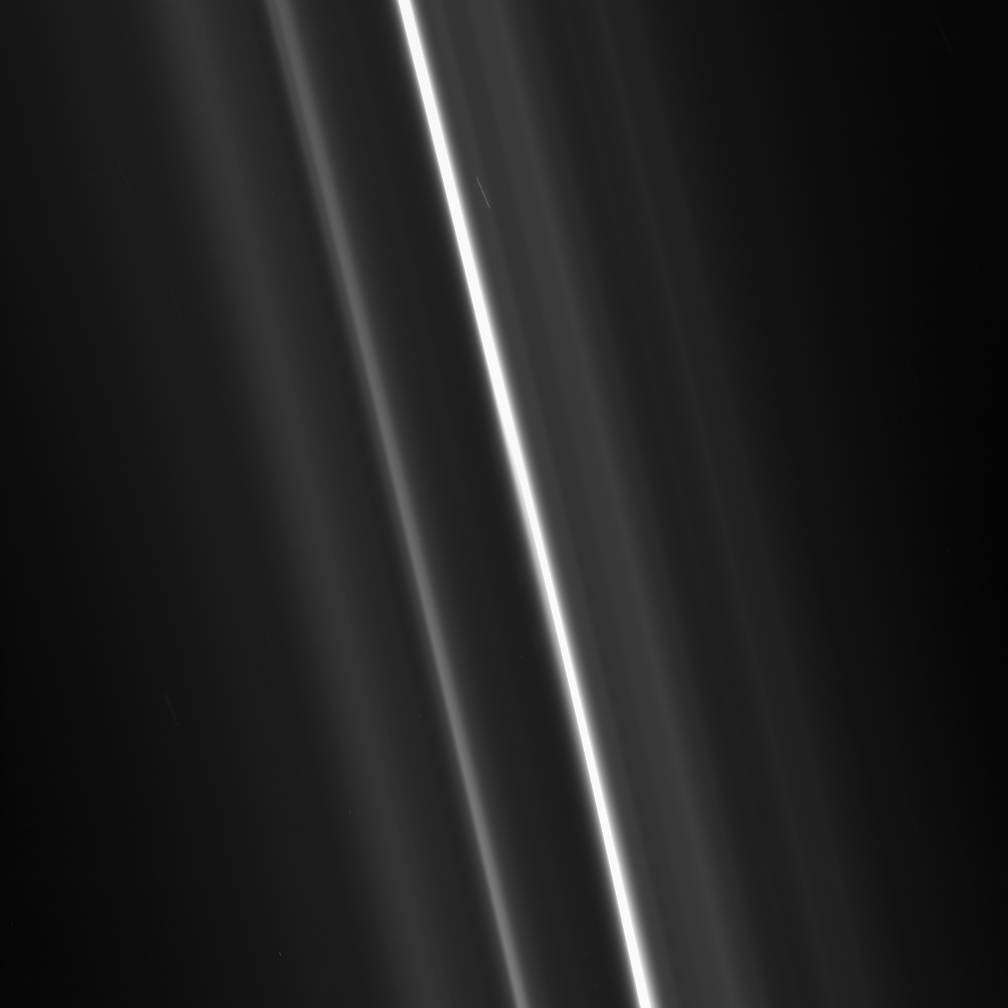

F Ring Close-up

Multiple tenuous strands flank the brilliant core of Saturn’s F ring. These delicate, flanking ringlets wind through the F ring, creating a tight spiral.

This view looks toward the sunlit side of the rings from about 35 degrees below the ringplane. The image was taken in visible light with the Cassini spacecraft narrow-angle camera on May 10, 2008. The view was obtained at a distance of approximately 262,000 kilometers (163,000 miles) from Saturn and at a Sun-Saturn-spacecraft, or phase, angle of 137 degrees. Image scale is 1 kilometer (0.6 mile) per pixel.

The Cassini-Huygens mission is a cooperative project of NASA, the European Space Agency and the Italian Space Agency. The Jet Propulsion Laboratory, a division of the California Institute of Technology in Pasadena, manages the mission for NASA’s Science Mission Directorate, Washington, D.C. The Cassini orbiter and its two onboard cameras were designed, developed and assembled at JPL. The imaging operations center is based at the Space Science Institute in Boulder, Colo.

Credit: NASA/JPL/Space Science Institute